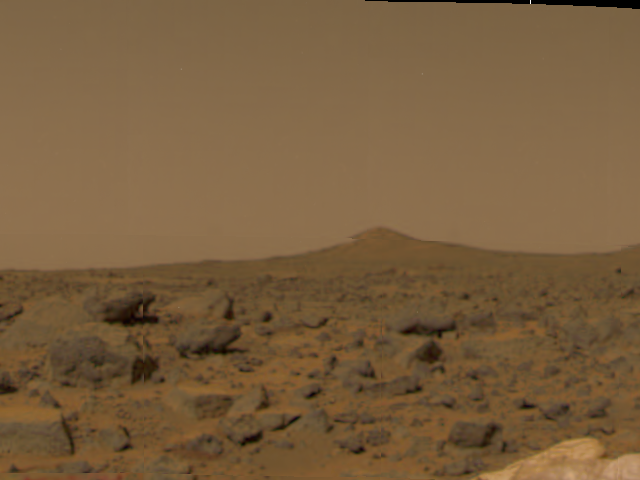

Martian Surface & Pathfinder Airbags

This image of the Martian surface was taken in the afternoon of Mars Pathfinder’s first day on Mars. Taken by the Imager for Mars Pathfinder (IMP camera), the image shows a diversity of rocks strewn in the foreground. A hill is visible in the distance (the notch within the hill is an image artifact). Airbags are seen at the lower right.

The IMP is a stereo imaging system with color capability provided by 24 selectable filters — twelve filters per “eye.” It stands 1.8 meters above the Martian surface, and has a resolution of two millimeters at a range of two meters.

Mars Pathfinder is the second in NASA’s Discovery program of low-cost spacecraft with highly focused science goals. The Jet Propulsion Laboratory, Pasadena, CA, developed and manages the Mars Pathfinder mission for NASA’s Office of Space Science, Washington, D.C. JPL is an operating division of the California Institute of Technology (Caltech). The Imager for Mars Pathfinder (IMP) was developed by the University of Arizona Lunar and Planetary Laboratory under contract to JPL. Peter Smith is the Principal Investigator.

Photojournal note: Sojourner spent 83 days of a planned seven-day mission exploring the Martian terrain, acquiring images, and taking chemical, atmospheric and other measurements. The final data transmission received from Pathfinder was at 10:23 UTC on September 27, 1997. Although mission managers tried to restore full communications during the following five months, the successful mission was terminated on March 10, 1998.

Credit: NASA/JPL